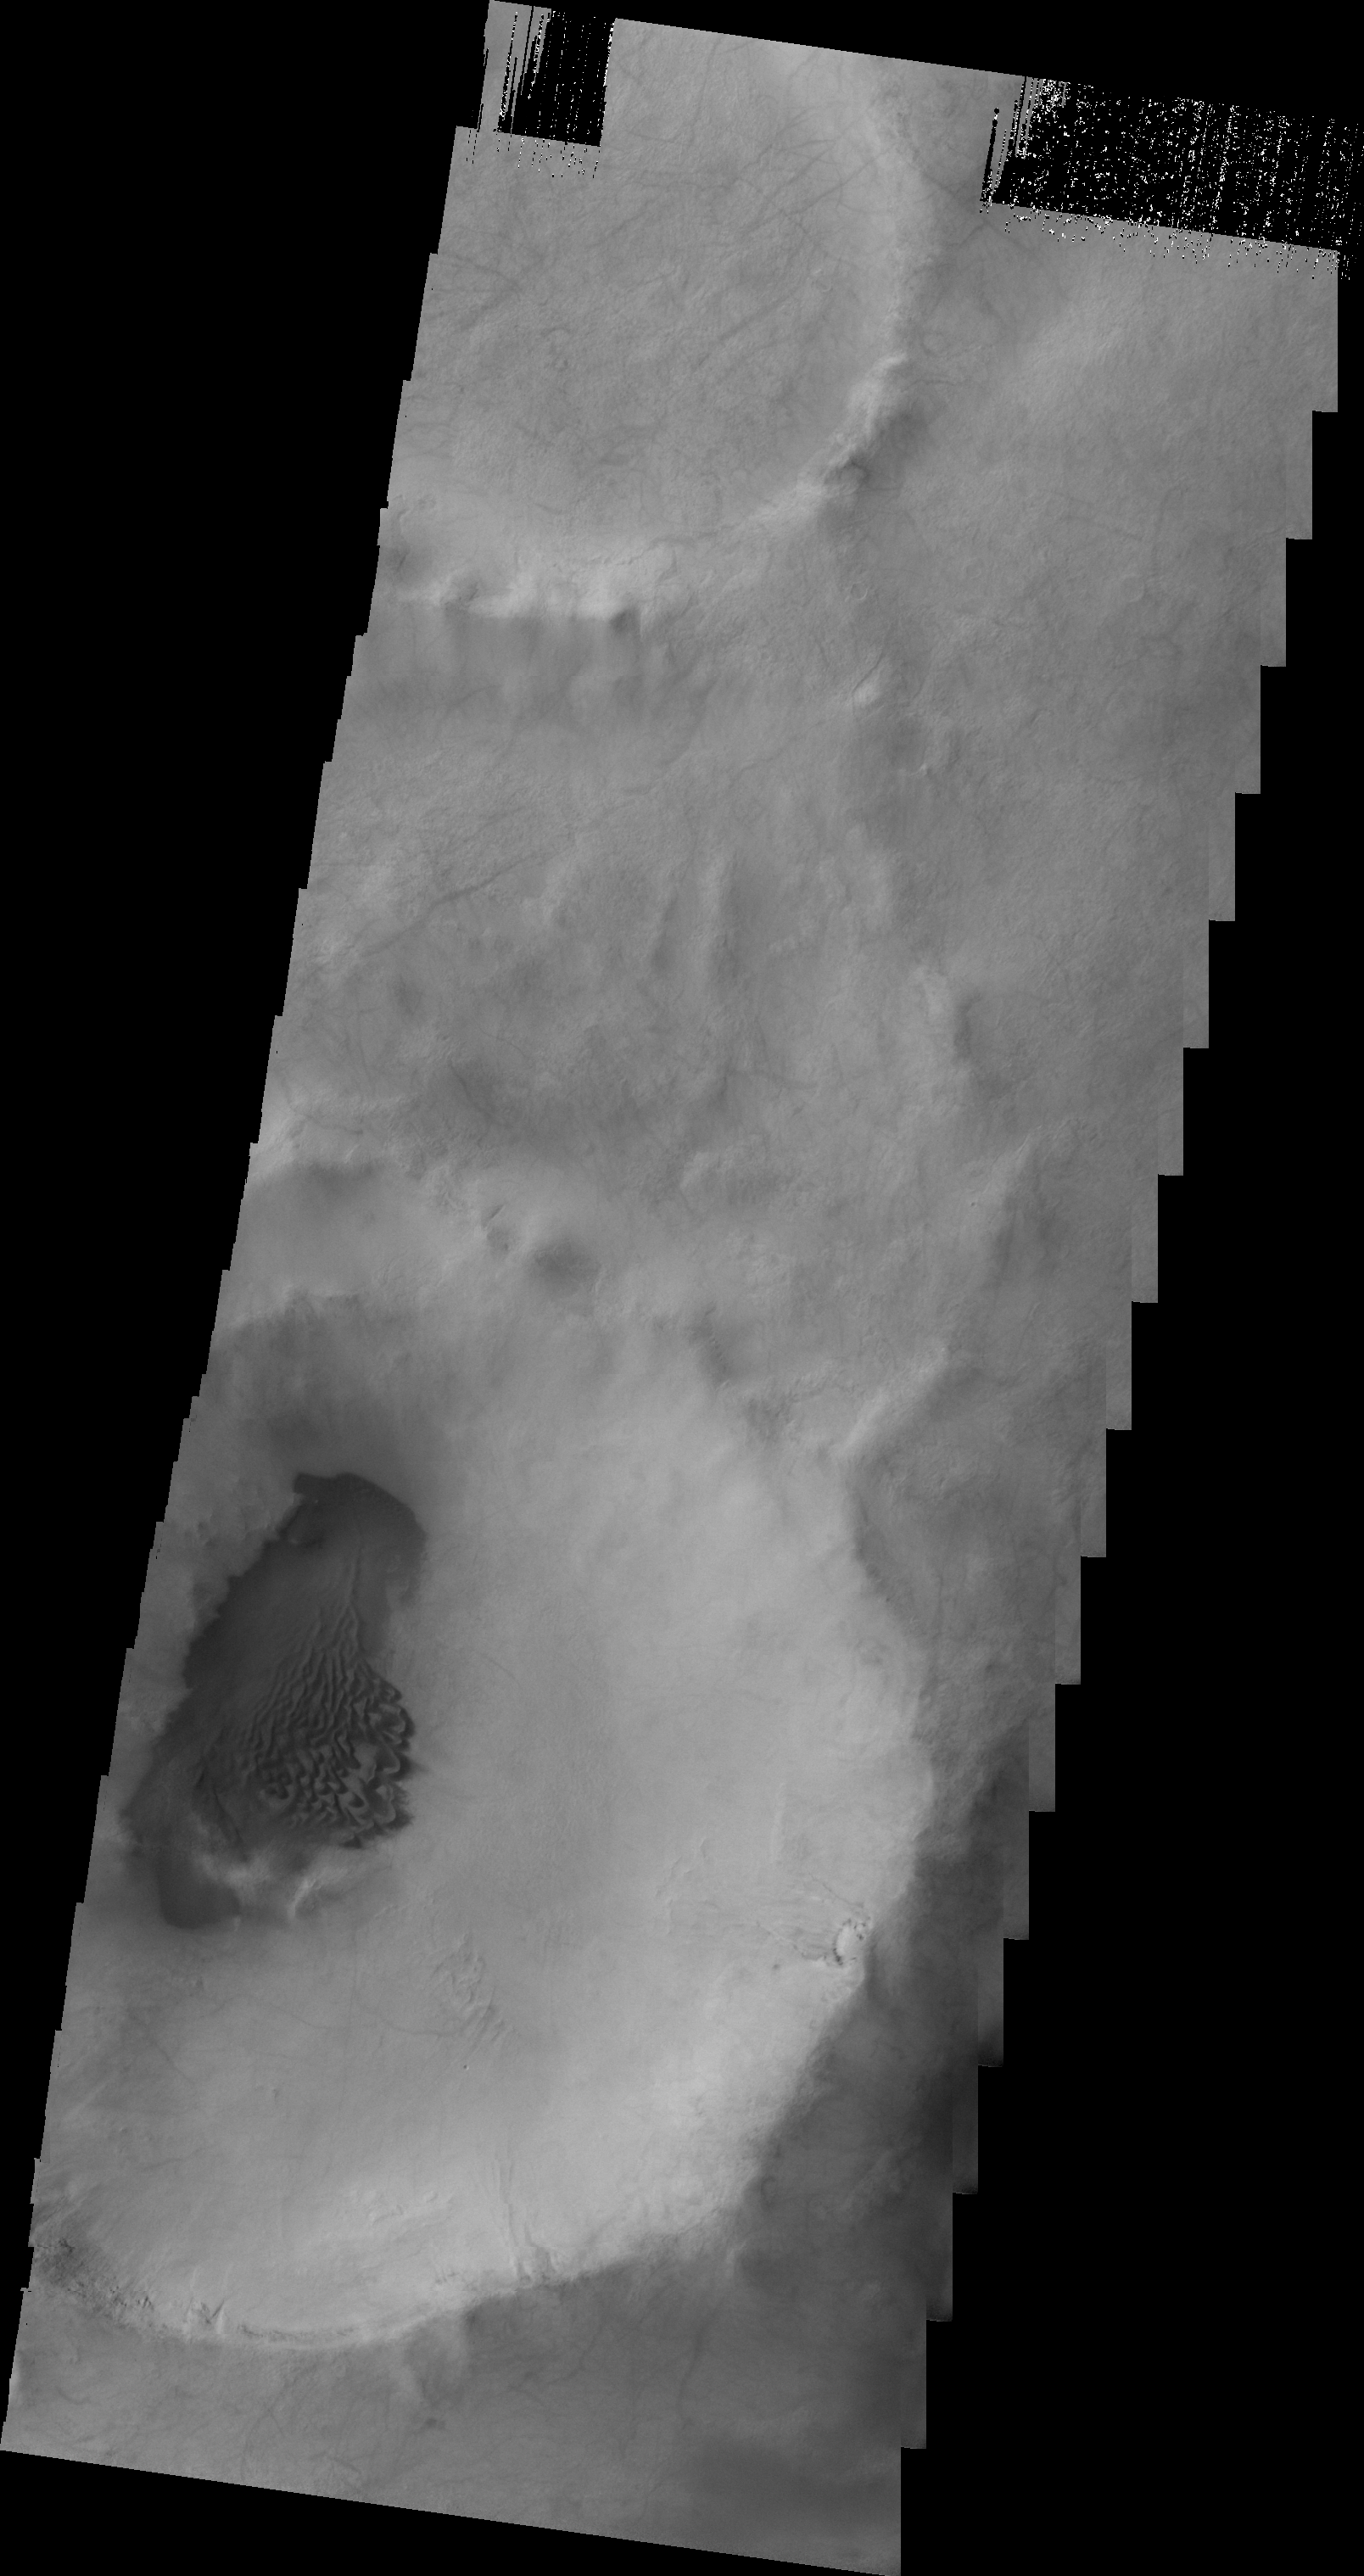

Dunes in Terra Sirenum

Dark dunes are located on the floor of this unnamed crater in Terra Sirenum.

Image information: VIS instrument. Latitude -53.2N, Longitude 239.5E. 20 meter/pixel resolution.

Please see the THEMIS Data Citation Note for details on crediting THEMIS images.

Note: this THEMIS visual image has not been radiometrically nor geometrically calibrated for this preliminary release. An empirical correction has been performed to remove instrumental effects. A linear shift has been applied in the cross-track and down-track direction to approximate spacecraft and planetary motion. Fully calibrated and geometrically projected images will be released through the Planetary Data System in accordance with Project policies at a later time.

NASA’s Jet Propulsion Laboratory manages the 2001 Mars Odyssey mission for NASA’s Office of Space Science, Washington, D.C. The Thermal Emission Imaging System (THEMIS) was developed by Arizona State University, Tempe, in collaboration with Raytheon Santa Barbara Remote Sensing. The THEMIS investigation is led by Dr. Philip Christensen at Arizona State University. Lockheed Martin Astronautics, Denver, is the prime contractor for the Odyssey project, and developed and built the orbiter. Mission operations are conducted jointly from Lockheed Martin and from JPL, a division of the California Institute of Technology in Pasadena.

Credit: NASA/JPL/ASU